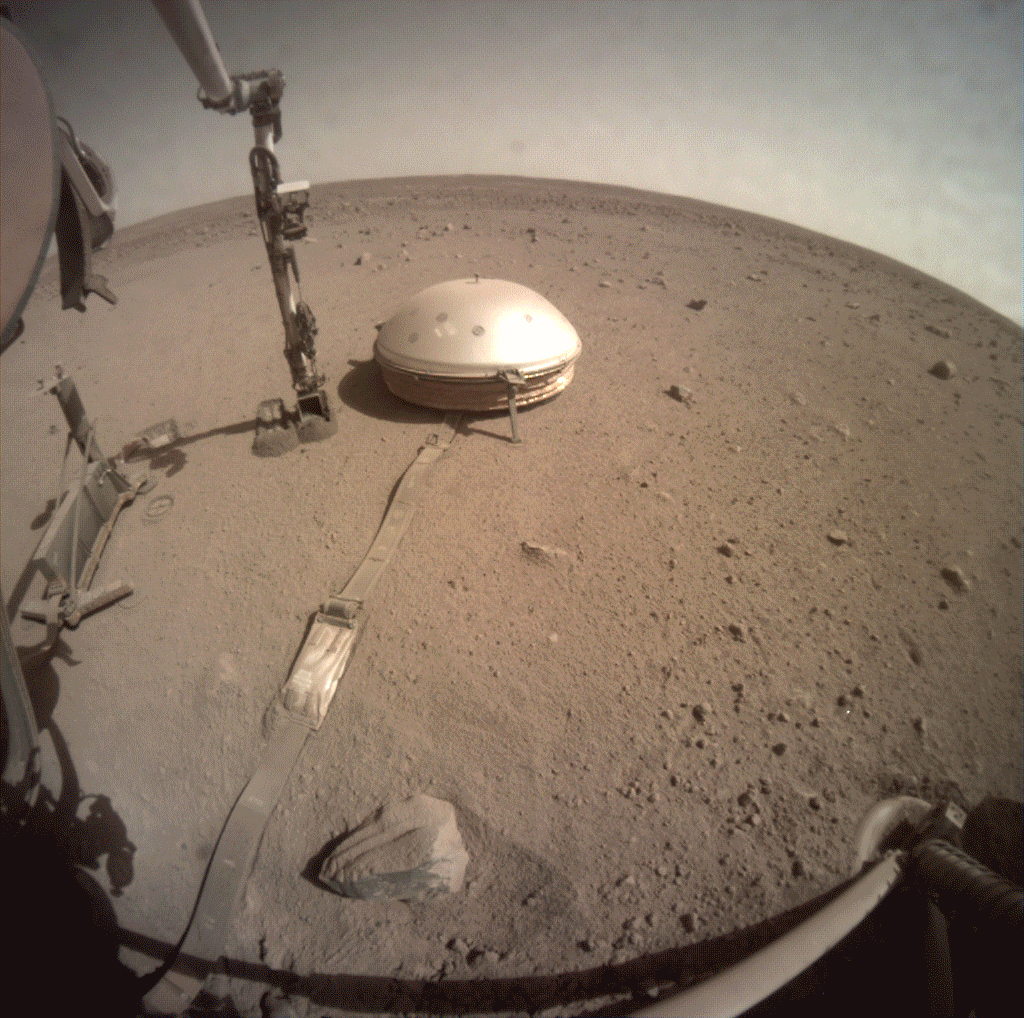

InSight Starts Burying Seismometer’s Cable

NASA’s InSight lander used the scoop on its robotic arm to begin trickling soil over the cable connecting its seismometer to the spacecraft on March 14, 2021, the 816th Martian day, or sol of the mission. Scientists hope this make it easier to detect marsquakes by helping to insulate the cable from the wind and from the extreme temperature shifts that cause the cable to expand and contract.

JPL manages InSight for NASA’s Science Mission Directorate. InSight is part of NASA’s Discovery Program, managed by the agency’s Marshall Space Flight Center in Huntsville, Alabama. Lockheed Martin Space in Denver built the InSight spacecraft, including its cruise stage and lander, and supports spacecraft operations for the mission.

A number of European partners, including France’s Centre National d’Études Spatiales (CNES) and the German Aerospace Center (DLR), are supporting the InSight mission. CNES provided the Seismic Experiment for Interior Structure (SEIS) instrument to NASA, with the principal investigator at IPGP (Institut de Physique du Globe de Paris). Significant contributions for SEIS came from IPGP; the Max Planck Institute for Solar System Research (MPS) in Germany; the Swiss Federal Institute of Technology (ETH Zurich) in Switzerland; Imperial College London and Oxford University in the United Kingdom; and JPL. DLR provided the Heat Flow and Physical Properties Package (HP3) instrument, with significant contributions from the Space Research Center (CBK) of the Polish Academy of Sciences and Astronika in Poland. Spain’s Centro de Astrobiología (CAB) supplied the temperature and wind sensors.

Credit: NASA/JPL-Caltech